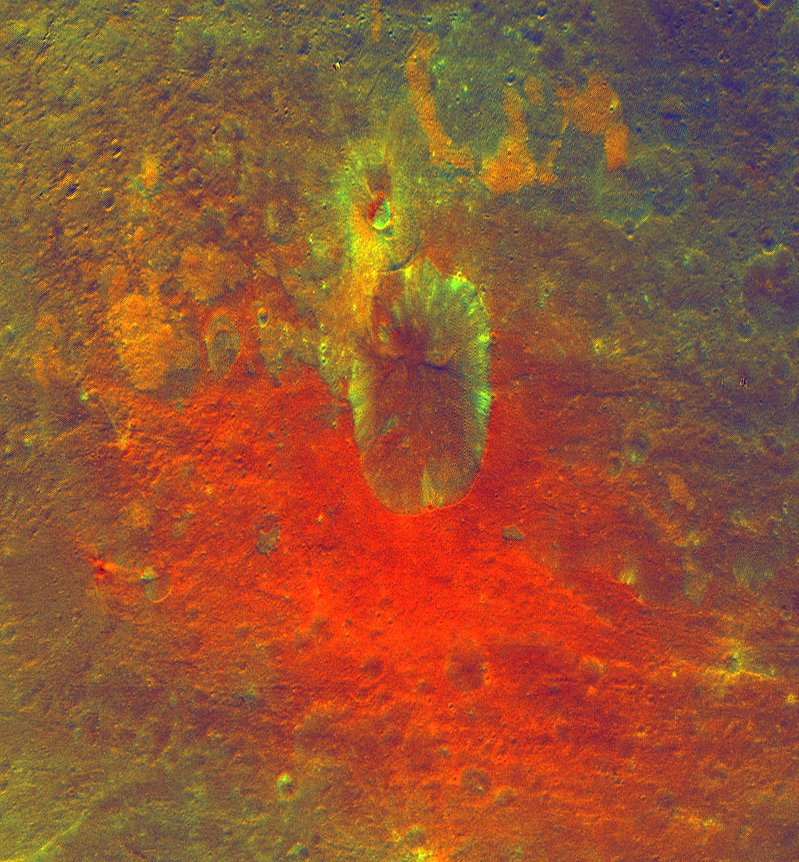

False-Color Image Shows Proof of an Impact

This false-color image obtained by NASA’s Dawn spacecraft shows a crater on the giant asteroid Vesta. The reddish coloring below the crater points to material that was hurled from Vesta’s interior during an impact or originated from the impactor itself. This image was obtained at an altitude of 1,700 miles (2,700 kilometers) altitude above the surface of Vesta. Image resolution is about 260 meters per pixel.

The Dawn mission to Vesta and Ceres is managed by NASA’s Jet Propulsion Laboratory, a division of the California Institute of Technology in Pasadena, for NASA’s Science Mission Directorate, Washington. UCLA is responsible for overall Dawn mission science. The Dawn framing cameras were developed and built under the leadership of the Max Planck Institute for Solar System Research, Katlenburg-Lindau, Germany, with significant contributions by DLR German Aerospace Center, Institute of Planetary Research, Berlin, and in coordination with the Institute of Computer and Communication Network Engineering, Braunschweig. The Framing Camera project is funded by the Max Planck Society, DLR, and NASA/JPL.

Credit: NASA/JPL-Caltech/UCLA/MPS/DLR/IDA